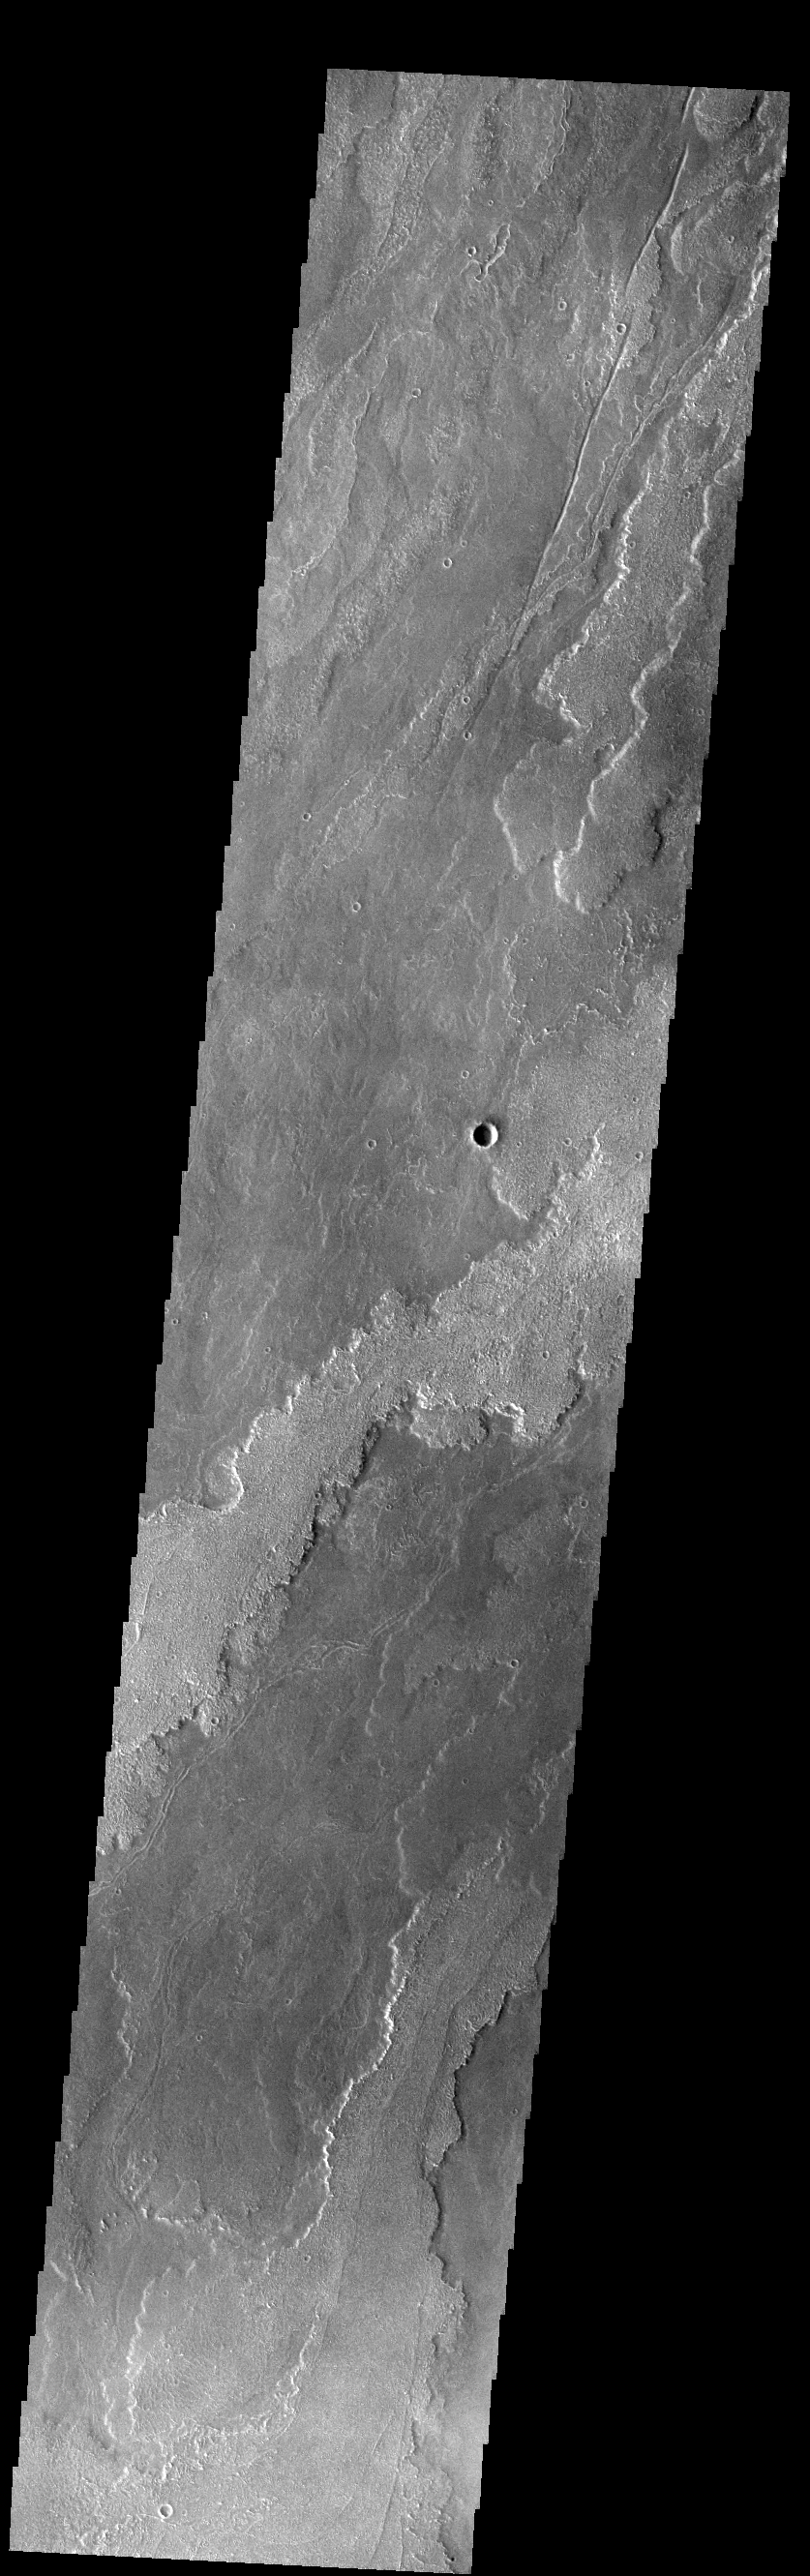

Daedalia Planum

Today’s VIS image shows a small portion of the immense lava flows that originated from Arsia Mons. Arsia Mons is the southernmost of the three large aligned volcanoes in the Tharsis region. Arsia Mons’ last eruption was 10s of million years ago. The different surface textures are created by differences in the lava viscosity and cooling rates. The lobate margins of each flow can be traced back to the start of each flow — or to the point where they are covered by younger flows. Flows in Daedalia Planum can be as long as 180 km (111 miles). For comparison the longest Hawaiian lava flow is only 51 km (about 31 miles) long. The total area of Daedalia Planum is 2.9 million square km — more than four times the size of Texas.

Credit: NASA/JPL-Caltech/ASU